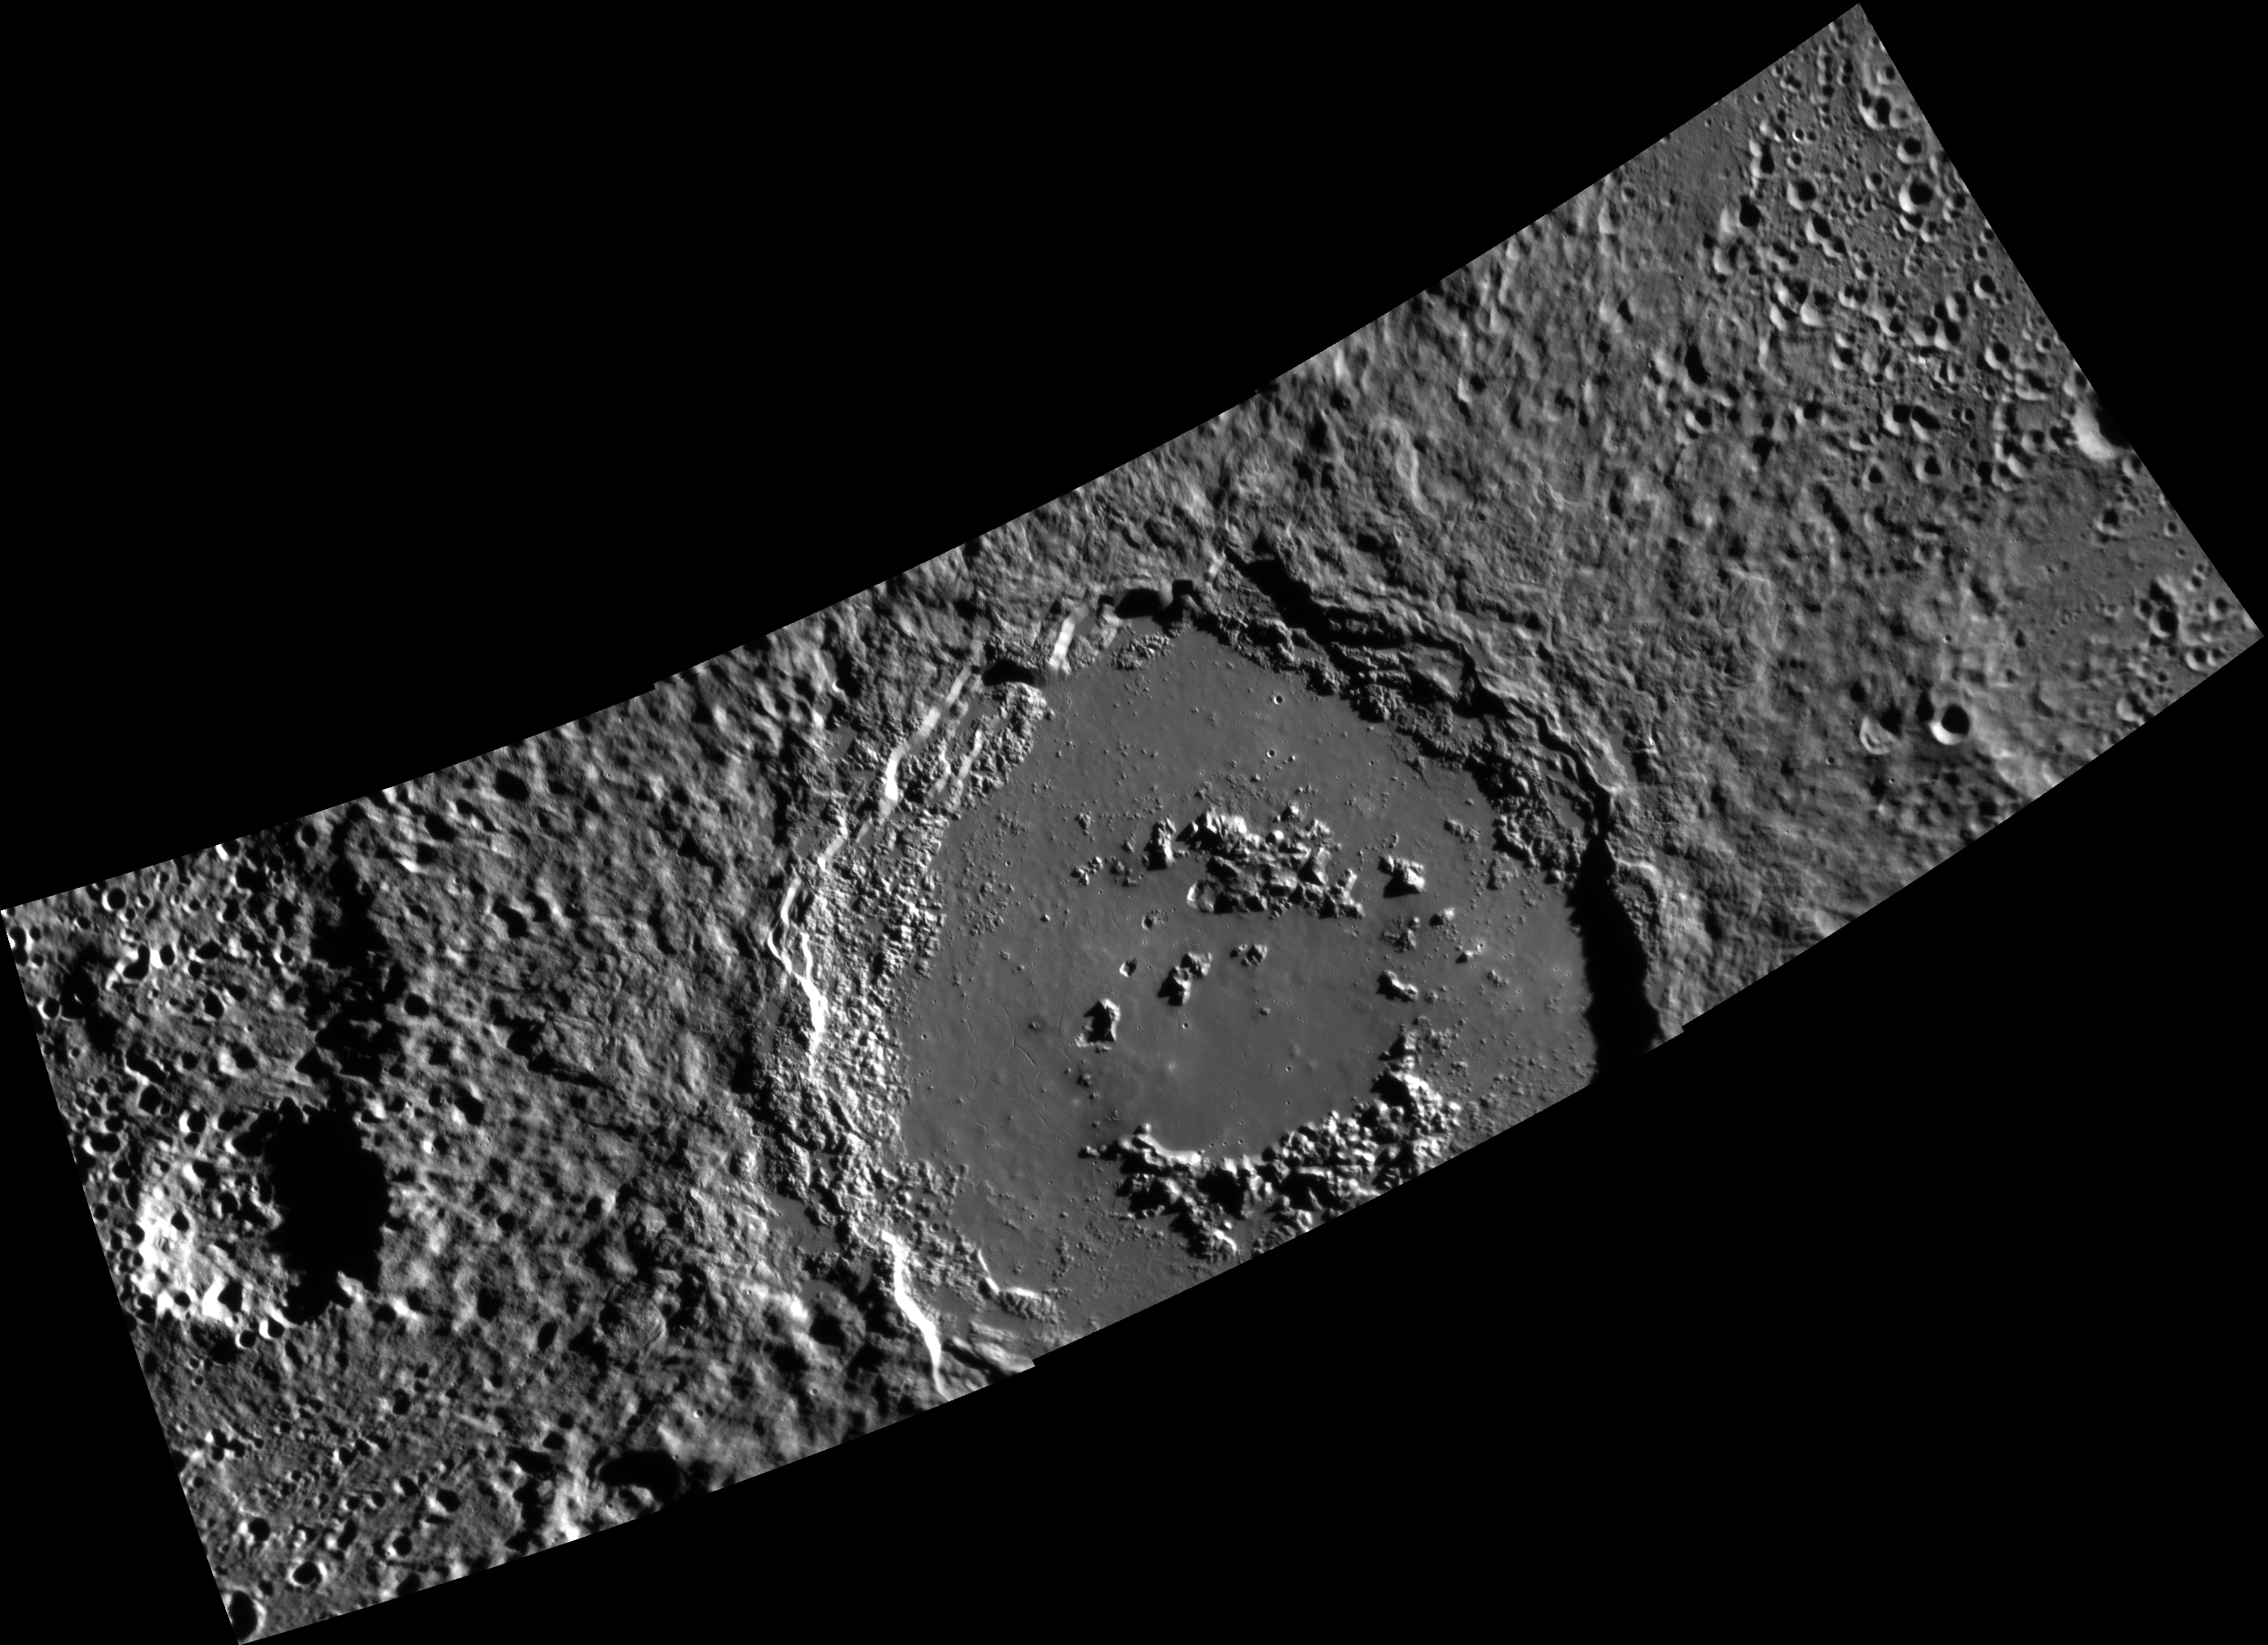

Alver is the Centerfold

Alver is a large, peak-ring basin in Mercury’s southern hemisphere. This mosaic, made up of three separate images, reveals a rough ejecta deposit, impact melt ponds, deposit, a smooth, cracked floor, terraced walls, and a peak ring. Give it a click and zoom in to see this basin in detail!

This image was acquired as a high-resolution targeted observation. Targeted observations are images of a small area on Mercury’s surface at resolutions much higher than the 200-meter/pixel morphology base map. It is not possible to cover all of Mercury’s surface at this high resolution, but typically several areas of high scientific interest are imaged in this mode each week.

Date acquired: November 24, 2014
Image Mission Elapsed Time (MET): 59143618, 59143622, 59143626
Image ID: 7489056, 7489057, 7489058
Instrument: Narrow Angle Camera (NAC) of the Mercury Dual Imaging System (MDIS)
Center Latitude: -66.7°
Center Longitude: 77.2° E
Resolution: 131 meters/pixel
Scale: Alver basin is approximately 151 km (94 mi.) in diameter.
Incidence Angle: 75.9°, 78.8°, 81.7°
Emission Angle: 6.1°, 2.0°, 2.7°
Phase Angle: 82.0°, 80.5°, 79.2°

The MESSENGER spacecraft is the first ever to orbit the planet Mercury, and the spacecraft’s seven scientific instruments and radio science investigation are unraveling the history and evolution of the Solar System’s innermost planet. During the first two years of orbital operations, MESSENGER acquired over 150,000 images and extensive other data sets. MESSENGER is capable of continuing orbital operations until early 2015.

For information regarding the use of images, see the MESSENGER image use policy.

Credit: NASA/Johns Hopkins University Applied Physics Laboratory/Carnegie Institution of Washington